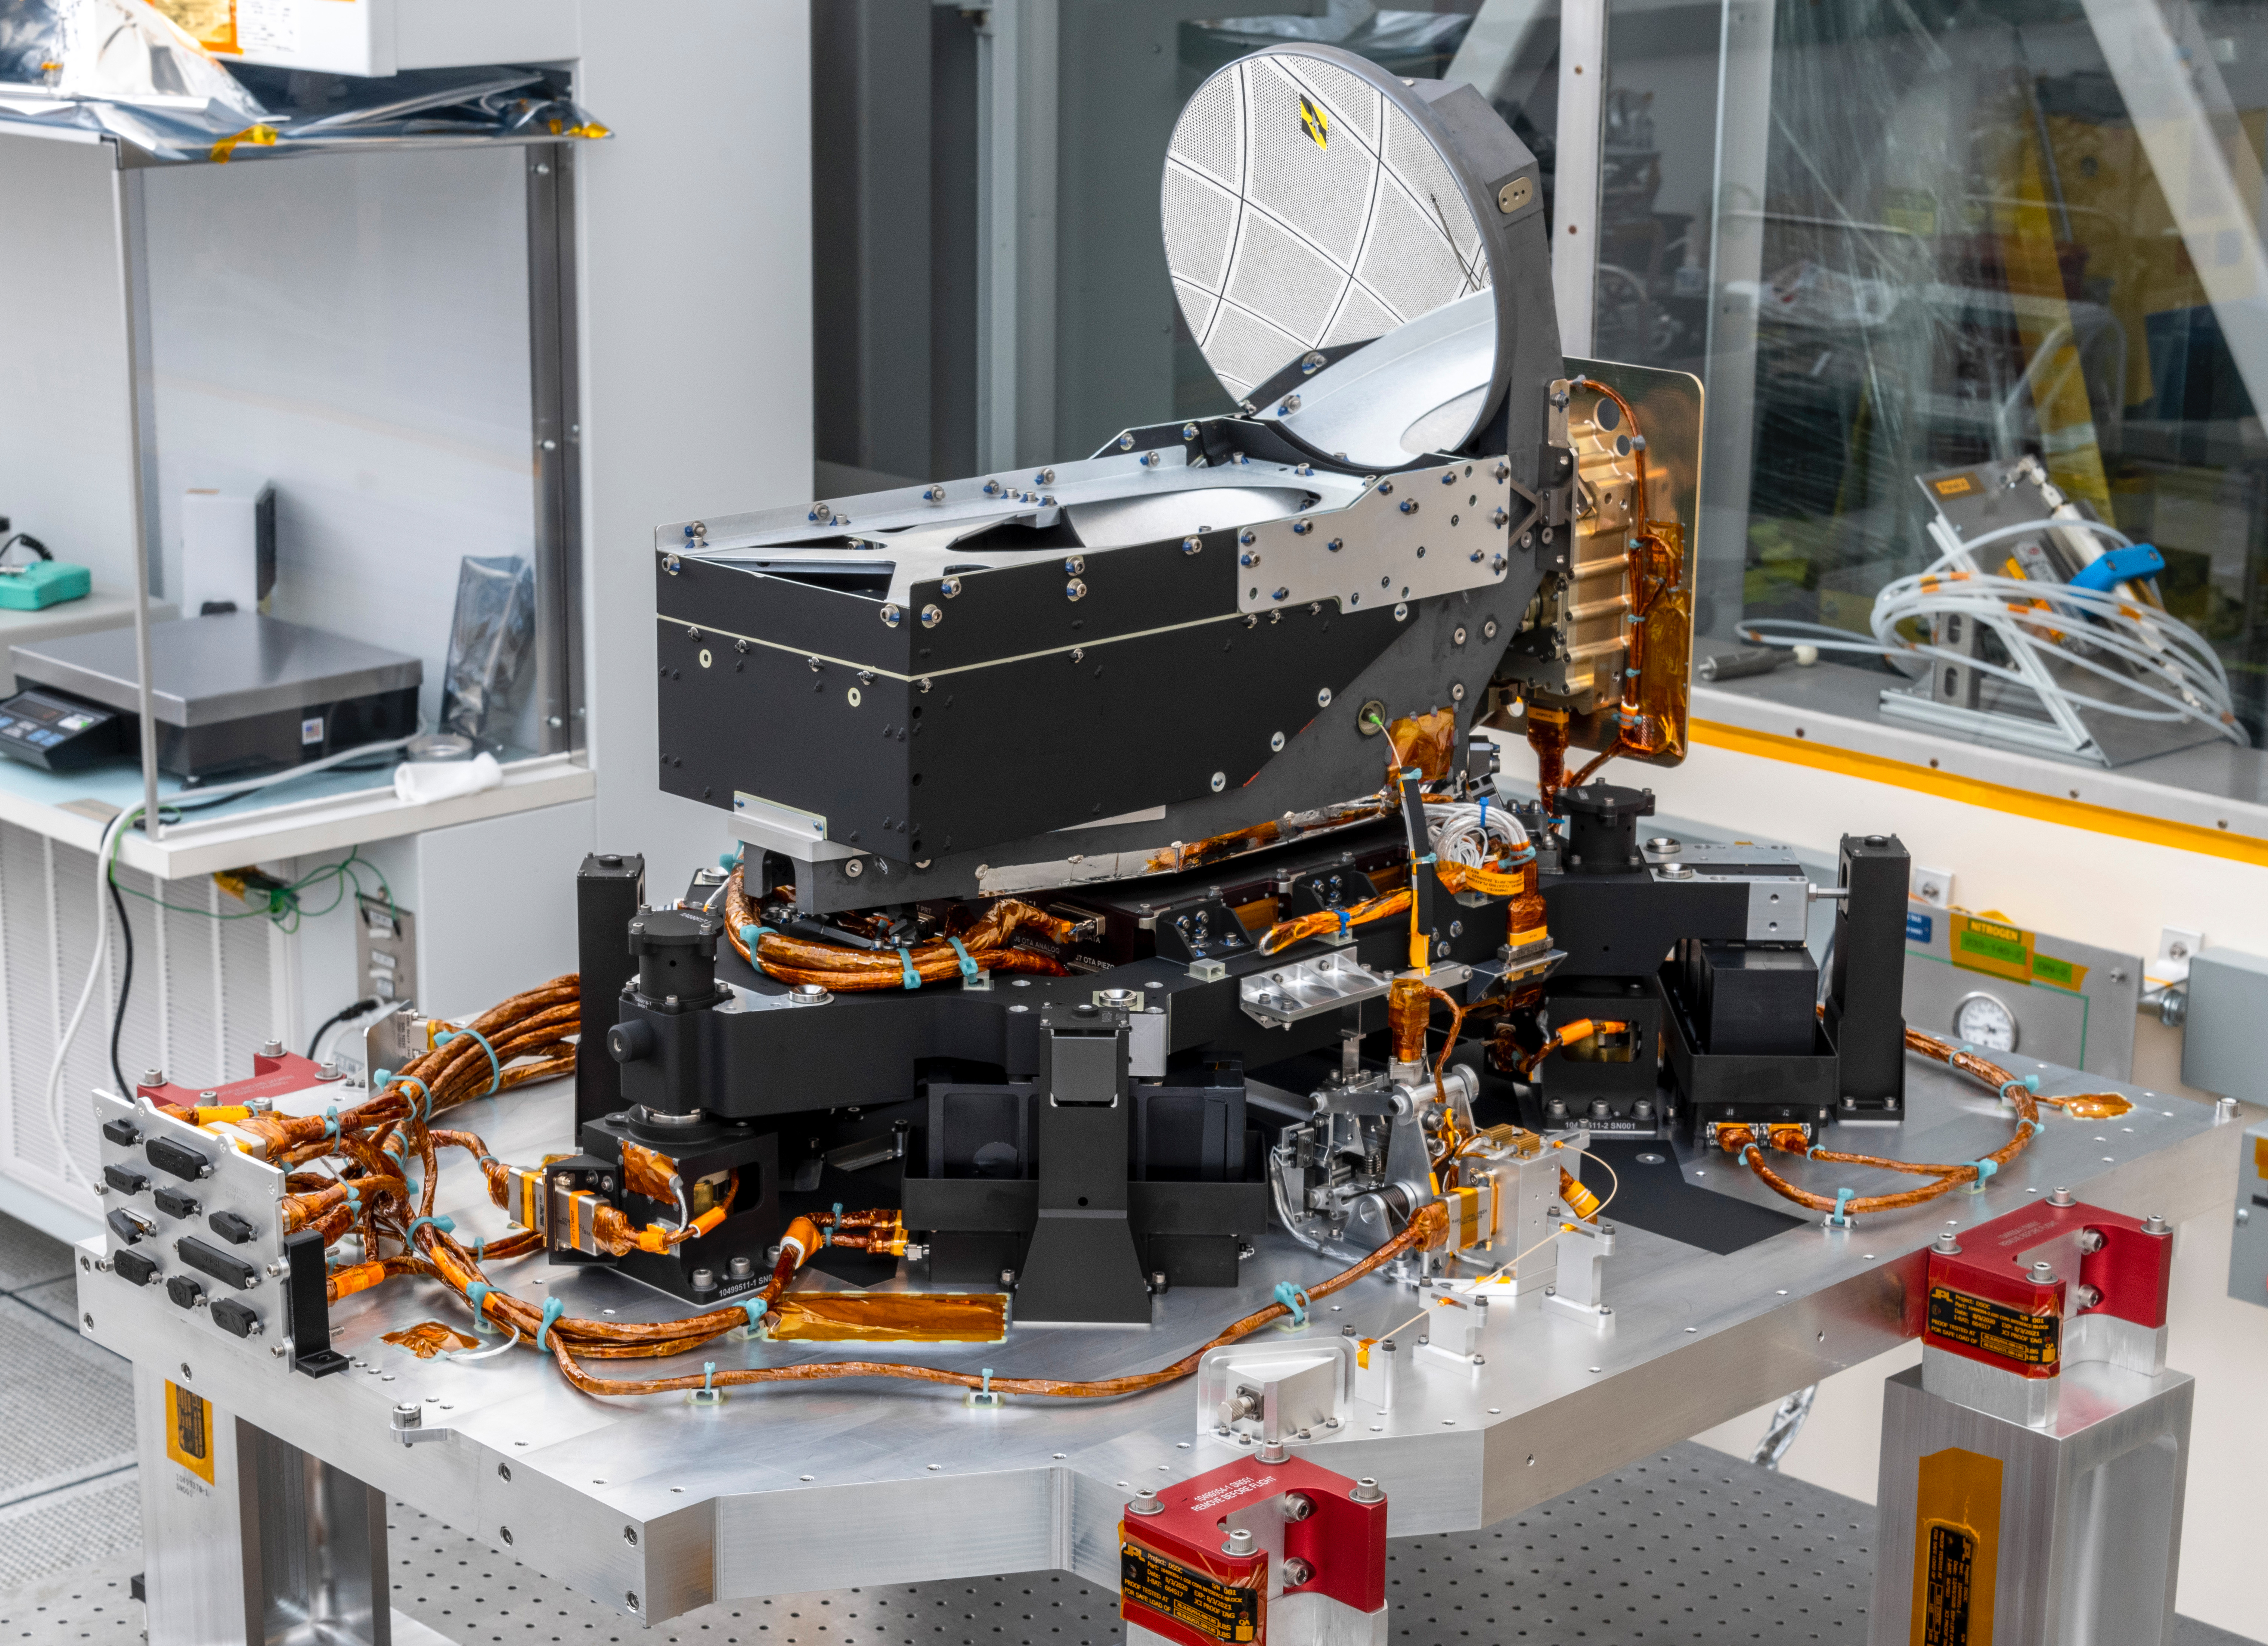

DSOC’s Flight Laser Transceiver

The Deep Space Optical Communications (DSOC) technology demonstration’s flight laser transceiver is shown at NASA’s Jet Propulsion Laboratory in Southern California in April 2021, before being installed inside its box-like enclosure that was later integrated with NASA’s Psyche spacecraft. The transceiver consists of a near-infrared laser transmitter to send high-rate data to Earth, and a sensitive photon-counting camera to receive ground-transmitted low-rate data. The transceiver is mounted on an assembly of struts and actuators – shown in this photograph – that stabilizes the optics from spacecraft vibrations.

The DSOC experiment is the agency’s first demonstration of optical communications beyond the Earth-Moon system. DSOC is a system that consists of this flight laser transceiver, a ground laser transmitter, and a ground laser receiver. New advanced technologies have been implemented in each of these elements. The transceiver will “piggyback” on NASA’s Psyche spacecraft when it launches in August 2022 to the metal-rich asteroid of the same name. The DSOC technology demonstration will begin shortly after launch and continue as the spacecraft travels from Earth to its gravity-assist flyby of Mars.

JPL, a division of Caltech in Pasadena, California, manages the project for the Technology Demonstration Missions program within NASA’s Space Technology Mission Directorate, and the Space Communications and Navigation (ScaN) program within the agency’s Space Operations Mission Directorate.

Credit: NASA/JPL-Caltech